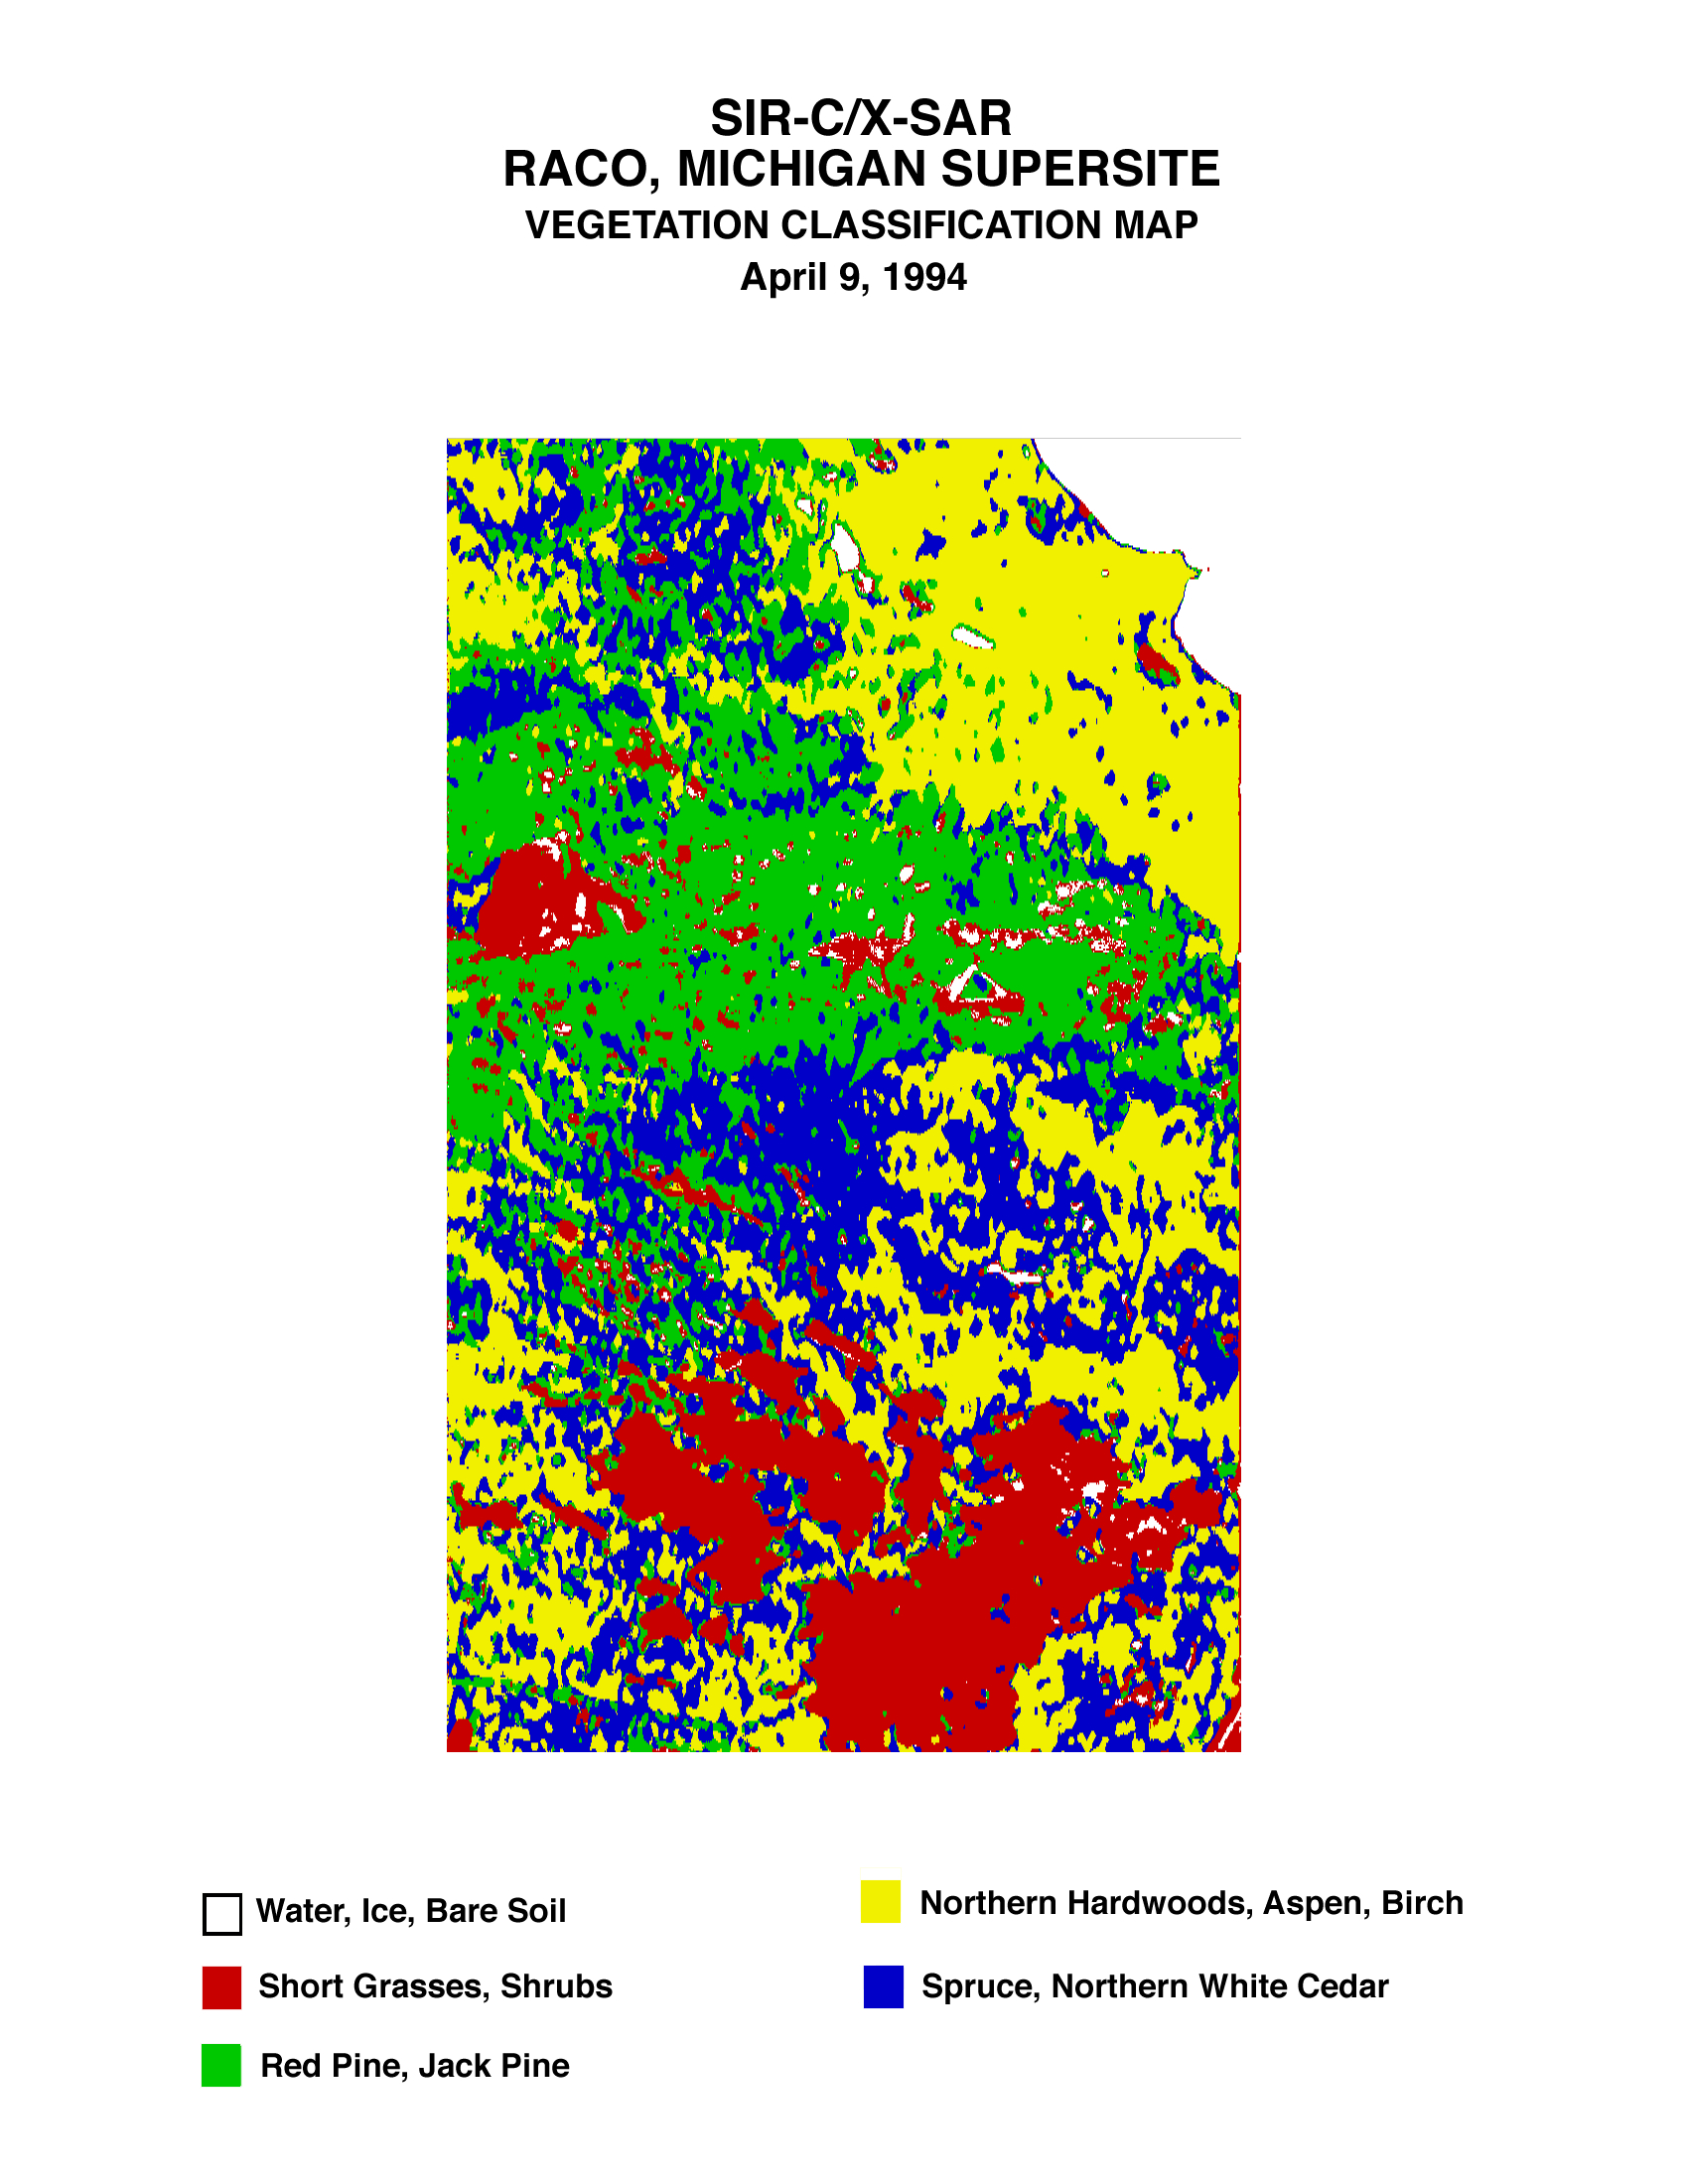

Space Radar Image of Raco Vegetation Map

This is a vegetation map of the Raco, Michigan area produced from data acquired by the Spaceborne Imaging Radar C/X-Band Synthetic Aperture Radar (SIR-C/X-SAR) onboard space shuttle Endeavour. The radar image, taken on April 9, 1994, has been used by science team members at the University of Michigan to produce detailed map of land cover. This image is centered at 46.4 degrees north latitude and 84.9 degrees west longitude. The imaged area is approximately 24 by 32 kilometers (15 by 20 miles).

The Raco airport, which is a decommissioned military base, is easily identified by its triangular runway structure. An edge of Lake Superior, approximately 44 kilometers (27 miles) west of Sault Sainte Marie, appears in the top right of the image. In this land cover map each 30- by 30-meter (98- by 98-foot) spot is identified as either a water surface, bare ground, short vegetation, deciduous forest, lowland conifers or upland conifers. Different types of ground cover have different effects on Earth’s chemical, water and energy cycles. By cataloguing ground cover in an area, scientists expect to better understand the processes of these cycles in a specific area.

Spaceborne Imaging Radar-C and X-Synthetic Aperture Radar (SIR-C/X-SAR) is part of NASA’s Mission to Planet Earth. The radars illuminate Earth with microwaves allowing detailed observations at any time, regardless of weather or sunlight conditions. SIR-C/X-SAR uses three microwave wavelengths: L-band (24 cm), C-band (6 cm) and X-band (3 cm). The multi-frequency data will be used by the international scientific community to better understand the global environment and how it is changing. The SIR-C/X-SAR data, complemented by aircraft and ground studies, will give scientists clearer insights into those environmental changes which are caused by nature and those changes which are induced by human activity.

SIR-C was developed by NASA’s Jet Propulsion Laboratory. X-SAR was developed by the Dornier and Alenia Spazio companies for the German space agency, Deutsche Agentur fuer Raumfahrtangelegenheiten (DARA), and the Italian space agency, Agenzia Spaziale Italiana (ASI), with the Deutsche Forschungsanstalt fuer Luft und Raumfahrt e.v. (DLR), the major partner in science, operations and data processing of X-SAR.

Credit: NASA/JPL/NGA